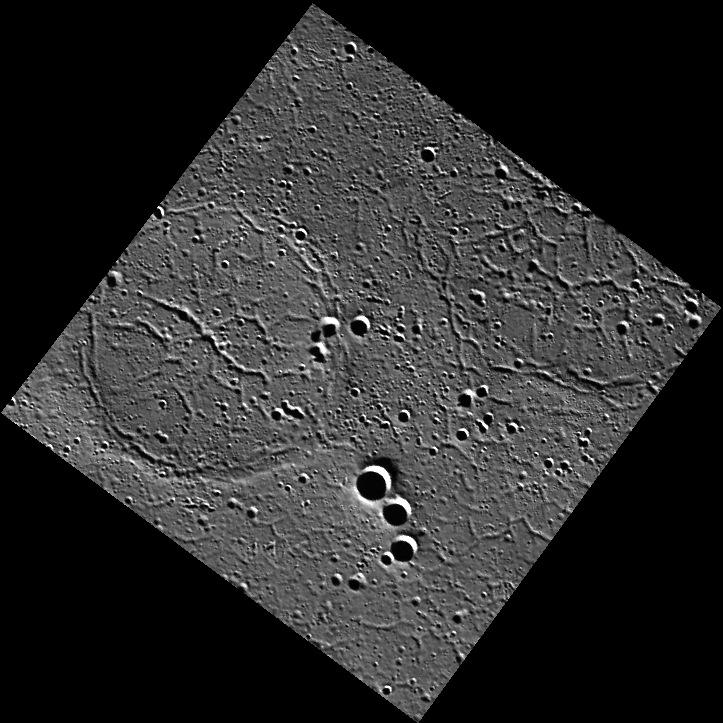

Goal!!

Olé, Olé, Olé! Good news World Cup fans, a soccer ball has been found on Mercury! This ‘soccer ball’ is actually an old impact crater in Goethe Basin that has been flooded with volcanic lava flows, resulting in a ‘ghost crater’. The pattern inside is a network of narrow valleys that were formed by thermal contraction and cracking of the lavas as they cooled.

This image was acquired as part of MDIS’s high-resolution surface morphology base map. The surface morphology base map covers more than 99% of Mercury’s surface with an average resolution of 200 meters/pixel. Images acquired for the surface morphology base map typically are obtained at off-vertical Sun angles (i.e., high incidence angles) and have visible shadows so as to reveal clearly the topographic form of geologic features.

Date acquired: April 29, 2011
Image Mission Elapsed Time (MET): 212547176
Image ID: 189991
Instrument: Wide Angle Camera (WAC) of the Mercury Dual Imaging System (MDIS)
WAC filter: 7 (748 nanometers)
Center Latitude: 81.13°
Center Longitude: 307.3° E
Resolution: 162 meters/pixel
Scale: The soccer ball (‘ghost crater’) is 44 km (27 miles) in diameter.
Incidence Angle: 82.9°
Emission Angle: 5.9°
Phase Angle: 88.9°

The MESSENGER spacecraft is the first ever to orbit the planet Mercury, and the spacecraft’s seven scientific instruments and radio science investigation are unraveling the history and evolution of the Solar System’s innermost planet. MESSENGER acquired over 150,000 images and extensive other data sets. MESSENGER is capable of continuing orbital operations until early 2015.

For information regarding the use of images, see the MESSENGER image use policy.

Credit: NASA/Johns Hopkins University Applied Physics Laboratory/Carnegie Institution of Washington